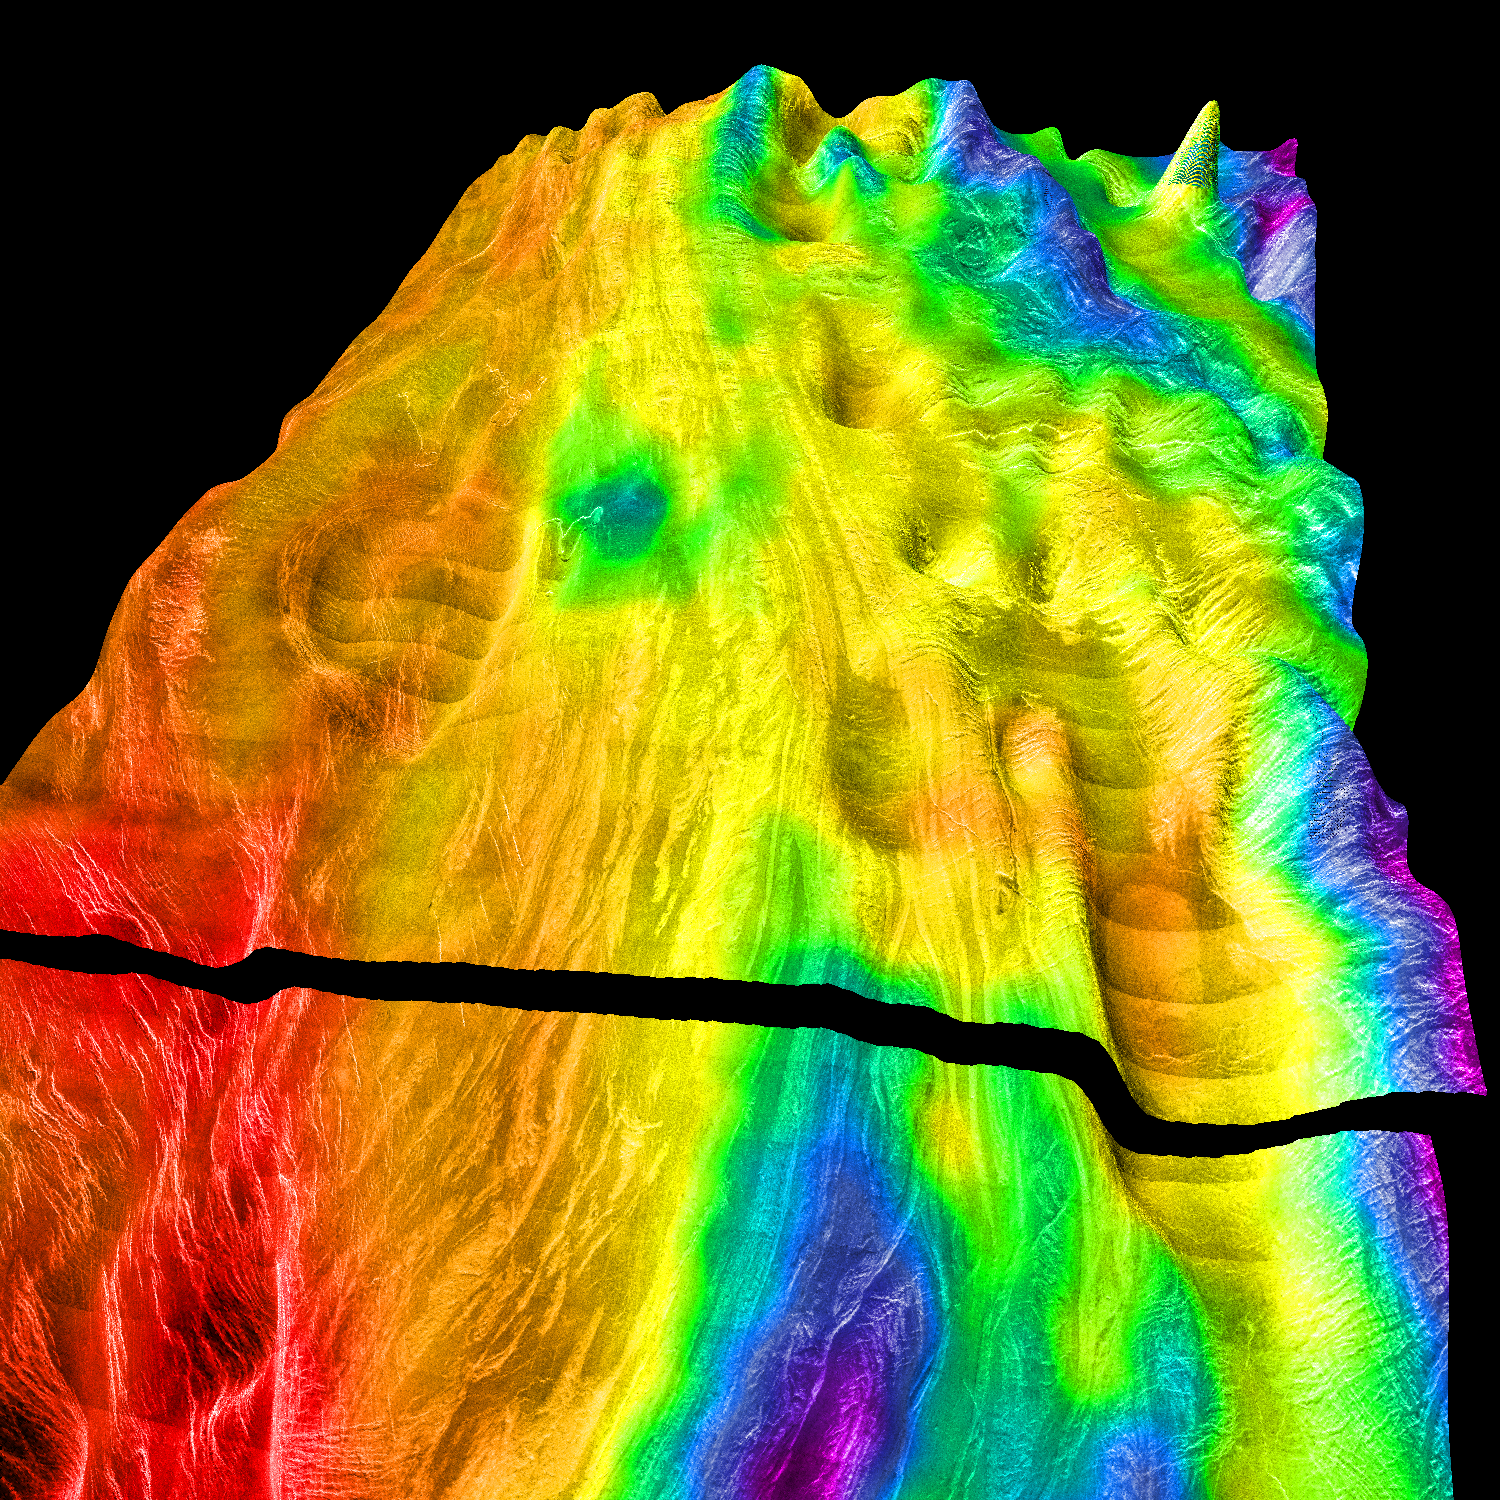

Magellan’s Perspective View of Ovda Regio, 0° N, 77° E

This perspective view of Venus, generated by computer from Magellan data and color-coded with emissivity, shows the boundary between the lowland plains and characteristic Venusian highland terrain in Ovda Regio, the western part of the great equatorial highland called Aphrodite Terra. For a view of the highlands to the west, see PIA00309. PIA00311 shows the more complex highland boundary to the south of this area. The conical “dimples” in the foreground are not real features, but artifacts resulting from erroneous altimeter measurements. Their size gives an idea of the horizontal resolution of the altimeter. The view is perpendicular to the northern boundary of Ovda. Whereas the foreground lowlands are made up of overlapping, relatively dark and unfractured lava flows, the highlands consist mainly of “tessera terrain.” The tectonic pattern of the tesserae in this image is of intermediate complexity, consisting of east-west trending ridges cut by north-south fractures. Isolated areas in the lowlands (between the smoothest lava flows) contain similarly trending fractures and may be islands of tessera terrain. Magellan MIDR quadrangle* containing this image: C1-00N129. Image resolution (m): 225. Size of region shown (E-W x N-S, in km): 1013 x 1013. Range of emissivities from violet to red: 0.41 — 0.91. Vertical exaggeration: 50. Azimuth of viewpoint (deg clockwise from East): 225. Elevation of viewpoint (km): 500. *Quadrangle name indicates approximate center latitude (N=north, S=south) and center longitude (East).

Credit: NASA/JPL/USGS